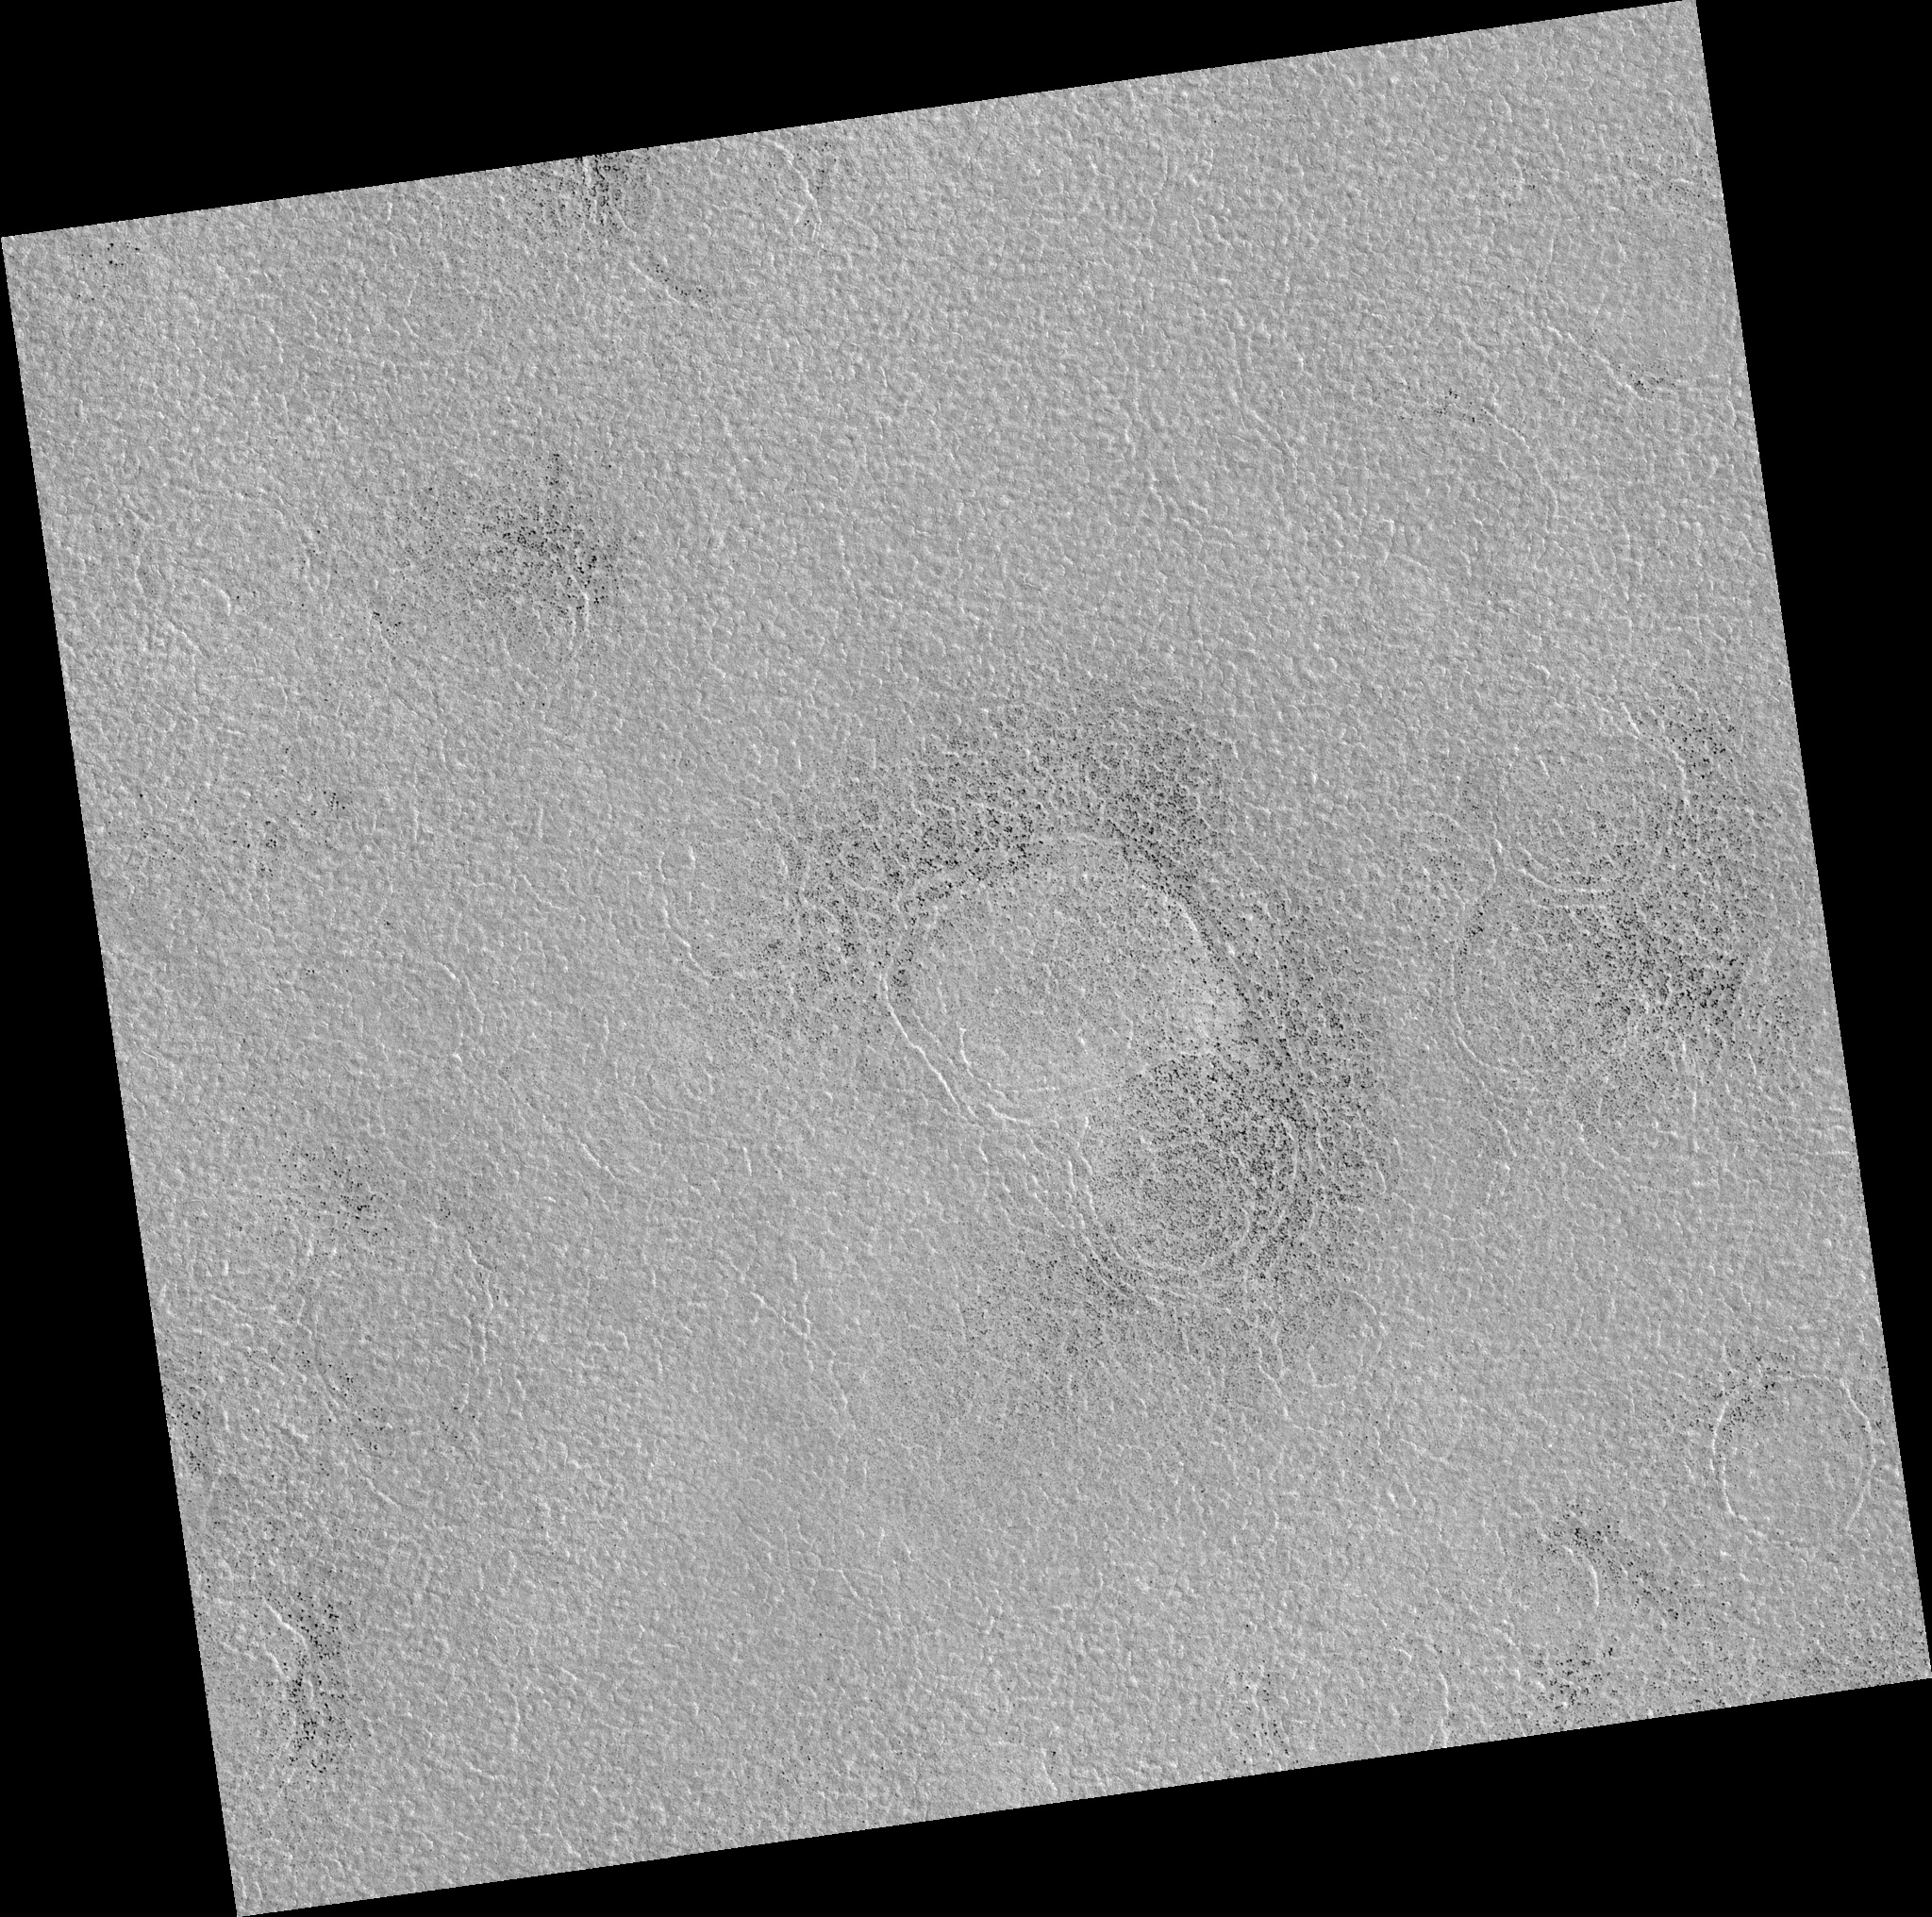

Northern Plains

Image PSP_001373_2460 was taken by the High Resolution Imaging Science Experiment (HiRISE) camera onboard the Mars Reconnaissance Orbiter spacecraft on November 11, 2006. The complete image is centered at 65.9 degrees latitude, 23.3 degrees East longitude. The range to the target site was 313.3 km (195.8 miles). At this distance the image scale is 31.3 cm/pixel (with 1 x 1 binning) so objects ~94 cm across are resolved. The image shown here has been map-projected to 25 cm/pixel. The image was taken at a local Mars time of 3:07 PM and the scene is illuminated from the west with a solar incidence angle of 57 degrees, thus the sun was about 33 degrees above the horizon. At a solar longitude of 133.8 degrees, the season on Mars is Northern Summer.

NASA’s Jet Propulsion Laboratory, a division of the California Institute of Technology in Pasadena, manages the Mars Reconnaissance Orbiter for NASA’s Science Mission Directorate, Washington. Lockheed Martin Space Systems, Denver, is the prime contractor for the project and built the spacecraft. The High Resolution Imaging Science Experiment is operated by the University of Arizona, Tucson, and the instrument was built by Ball Aerospace and Technology Corp., Boulder, Colo.

Credit: NASA/JPL/Univ. of Arizona